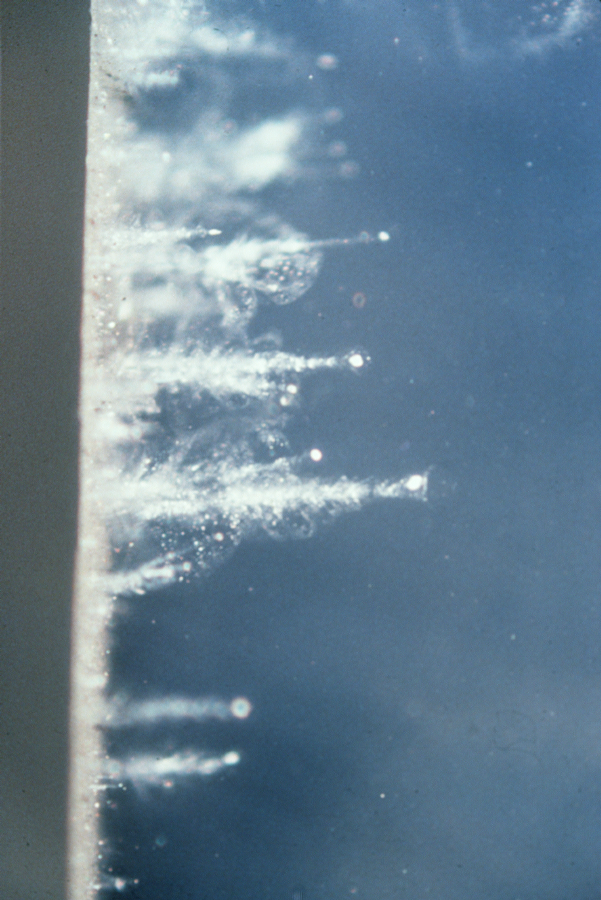

Particle Tracks in Aerogel

In an experiment using a special air gun, particles are shot into aerogel at high velocities. Closeup of particles that have been captured in aerogel are shown here. The particles leave a carrot-shaped trail in the aerogel. Aerogel was used on the Stardust spacecraft to capture comet particles from Comet Wild 2.

Credit: NASA/JPL